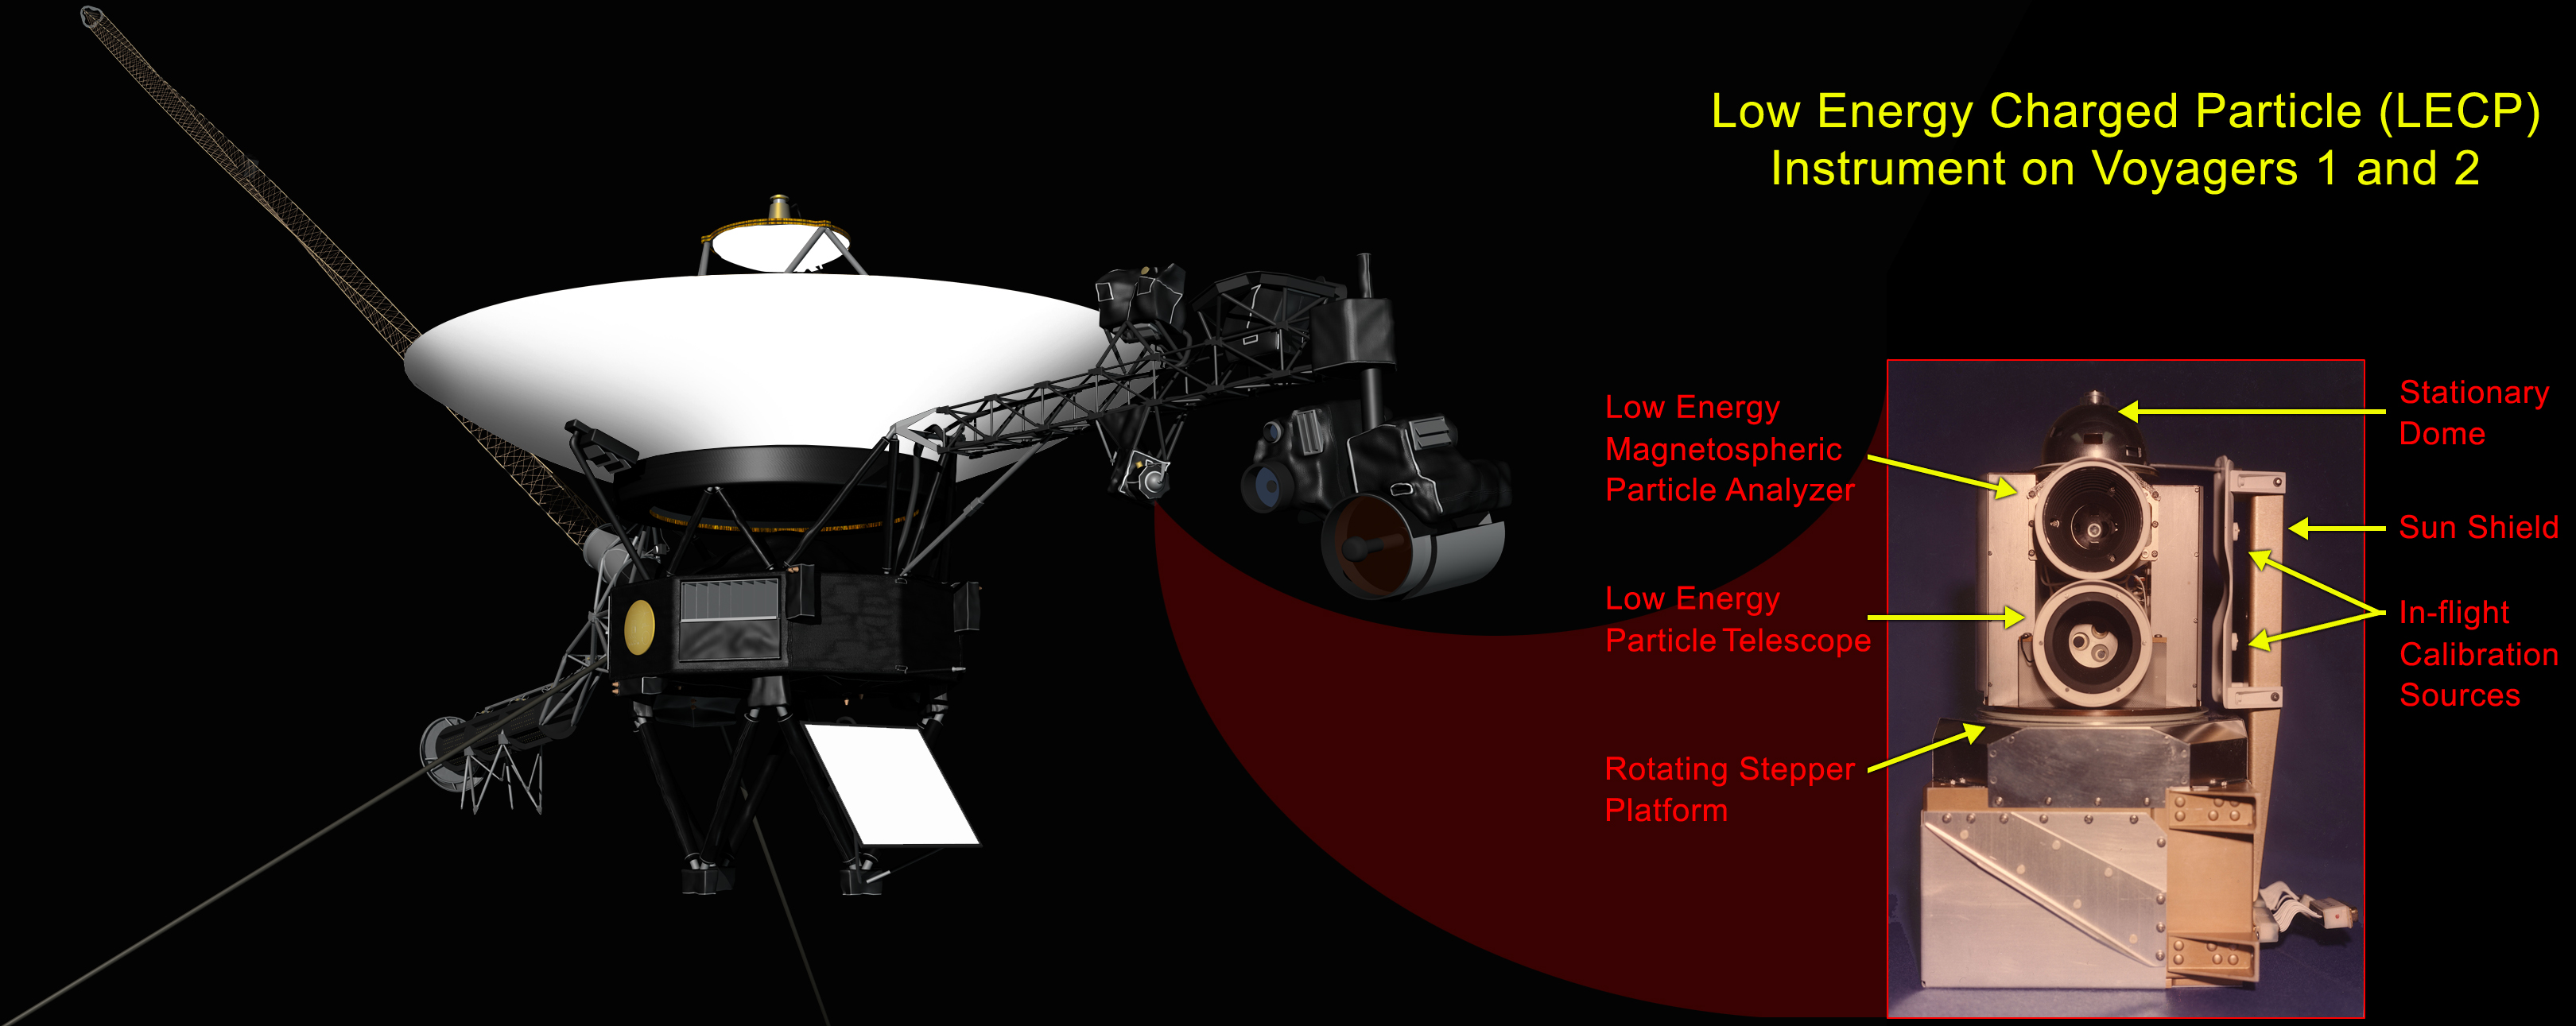

Location of Low-Energy Charged Particle Instrument

Low-energy Charged Particle Instrument

This graphic shows the NASA’s Voyager 1 spacecraft and the location of its low-energy charged particle instrument. A labeled close-up of the low-energy charged particle instrument appears as the inset image.

The instrument includes a stepper motor that turns the platform on which the sensors are mounted, so that the field of view rotates through 360 degrees. This motor was tested for 500,000 steps, enough to reach the orbit of Saturn, and has now completed over 6 million steps. The old-fashioned capacitor bank underneath the motor stores energy needed to provide a 15.7-watt pulse every 192 seconds.

The Voyager spacecraft were built and continue to be operated by NASA’s Jet Propulsion Laboratory, in Pasadena, Calif. Caltech manages JPL for NASA. The Voyager missions are a part of NASA’s Heliophysics System Observatory, sponsored by the Heliophysics Division of the Science Mission Directorate at NASA Headquarters in Washington.

Credit: NASA/JPL-Caltech/JHUAPL